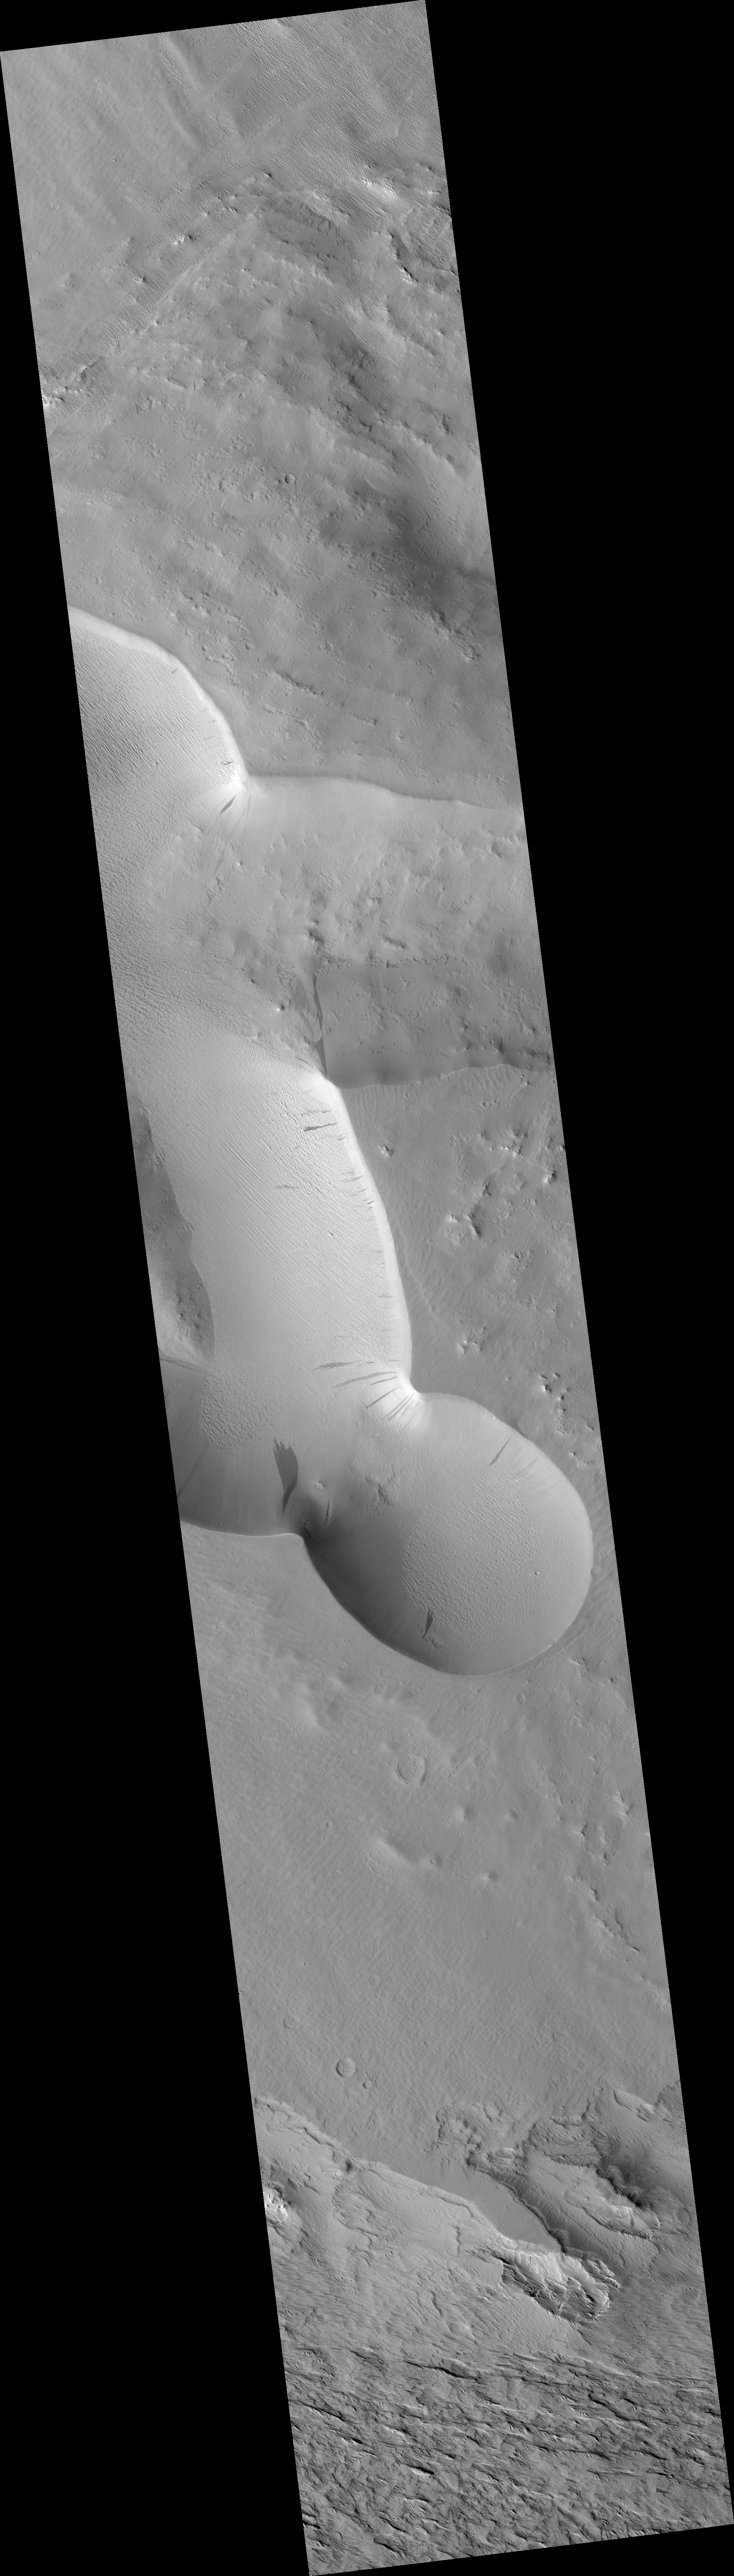

Slope Streak South of Olympus Mons

This HiRISE image (PSP_003239_1870) reveals slope streaks in an area south of Olympus Mons in the northern hemisphere of Mars.

These features are found along the slopes of impact craters, buttes, knobs, ridges, and troughs on Mars. Streaks generally start at a point source and widen downslope, traveling over and sometimes around various obstacles.

The subimage shows a very wide dark slope that has developed small fingers at its terminus. The dark slope streak does not appear to have relief and does not disturb the pre-existing surface leaving the underlying topography intact beneath its dark trail. This can be seen particularly well near the streak termination. There are also no observable deposits of displaced materials along the terminus.

Surrounding the dark slope streak are multiple ~1 meter deep, triangular faceted scars left behind from avalanched slope materials. The high standing remnant surfaces on either side of the lower scarred surface are clearly visible. Avalanche scars are sometimes found in areas where slope streaks have formed but they are believed to be unrelated. The trail of the dark slope streak appears to cross over the avalanche scars suggesting that the slope streak formed more recently.

Slope streak formation is among the few known processes currently active on Mars. While their mechanism of formation and triggering is debated, they are most commonly believed to form by downslope movement of extremely dry sand or very fine-grained dust in an almost fluidlike manner (analogous to a terrestrial snow avalanche) exposing darker underlying material.

Other ideas include the triggering of slope streak formation by possible concentrations of near-surface ice or scouring of the surface by running water from aquifers intercepting slope faces, briny liquid flows, dry granular flow, mixed water-dust flows, and/or hydrothermal activity.

Observation Toolbox
Acquisition date: 4 April 2007
Local Mars time: 3:35 PM
Degrees latitude (centered): 7.1°
Degrees longitude (East): 218.2°
Range to target site: 274.5 km (171.6 miles)
Original image scale range: 54.9 cm/pixel (with 2 x 2 binning) so objects ~165 cm across are resolved
Map-projected scale: 25 cm/pixel and north is up
Map-projection: EQUIRECTANGULAR
Emission angle: 4.2°
Phase angle: 61.3°
Solar incidence angle: 57°, with the Sun about 33° above the horizon
Solar longitude: 213.6°, Northern Autumn

NASA’s Jet Propulsion Laboratory, a division of the California Institute of Technology in Pasadena, manages the Mars Reconnaissance Orbiter for NASA’s Science Mission Directorate, Washington. Lockheed Martin Space Systems, Denver, is the prime contractor for the project and built the spacecraft. The High Resolution Imaging Science Experiment is operated by the University of Arizona, Tucson, and the instrument was built by Ball Aerospace and Technology Corp., Boulder, Colo.

Credit: NASA/JPL/Univ. of Arizona